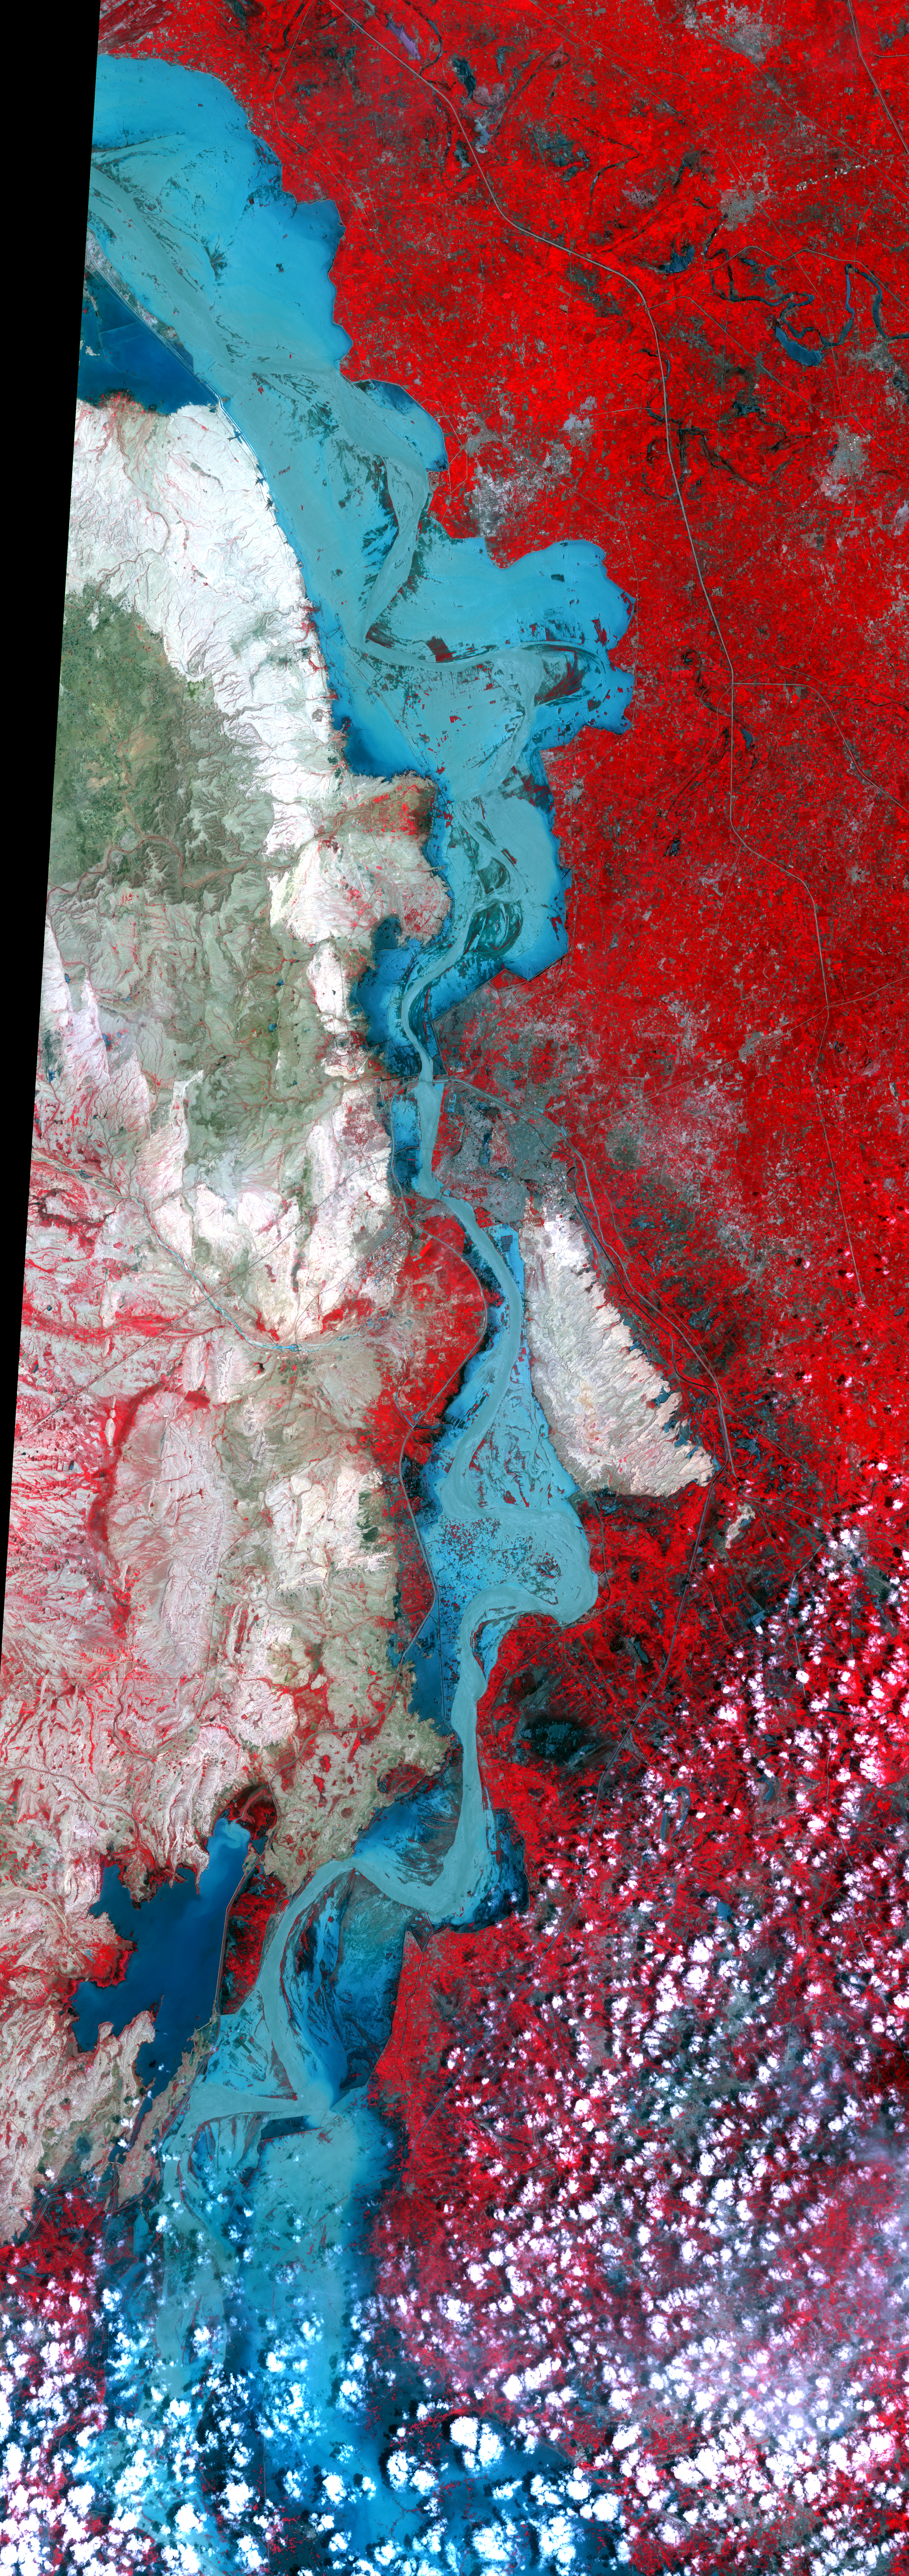

ASTER Maps Continued Pakistan Flooding (False Color)

On Sept. 3, 2010, when the Advanced Spaceborne Thermal Emission and Reflection Radiometer (ASTER) instrument on NASA’s Terra spacecraft captured this image strip over the Indus River, Pakistan, severe flooding was still causing a major humanitarian crisis in the country. The city of Hyderabad is near the middle of the image. In this false-color image, vegetation appears red, water is medium to dark blue and non-vegetated hills are light tan. The ASTER image is located at 25.2 degrees north latitude, 68.4 degrees east longitude. The image covers an area of 60 by 169 kilometers (37 by 118 miles).

With its 14 spectral bands from the visible to the thermal infrared wavelength region and its high spatial resolution of 15 to 90 meters (about 50 to 300 feet), ASTER images Earth to map and monitor the changing surface of our planet. ASTER is one of five Earth-observing instruments launched Dec. 18, 1999, on Terra. The instrument was built by Japan’s Ministry of Economy, Trade and Industry. A joint U.S./Japan science team is responsible for validation and calibration of the instrument and data products.

The broad spectral coverage and high spectral resolution of ASTER provides scientists in numerous disciplines with critical information for surface mapping and monitoring of dynamic conditions and temporal change. Example applications are: monitoring glacial advances and retreats; monitoring potentially active volcanoes; identifying crop stress; determining cloud morphology and physical properties; wetlands evaluation; thermal pollution monitoring; coral reef degradation; surface temperature mapping of soils and geology; and measuring surface heat balance.

The U.S. science team is located at NASA’s Jet Propulsion Laboratory, Pasadena, Calif. The Terra mission is part of NASA’s Science Mission Directorate, Washington, D.C.

Credit: NASA/GSFC/METI/ERSDAC/JAROS, and U.S./Japan ASTER Science Team